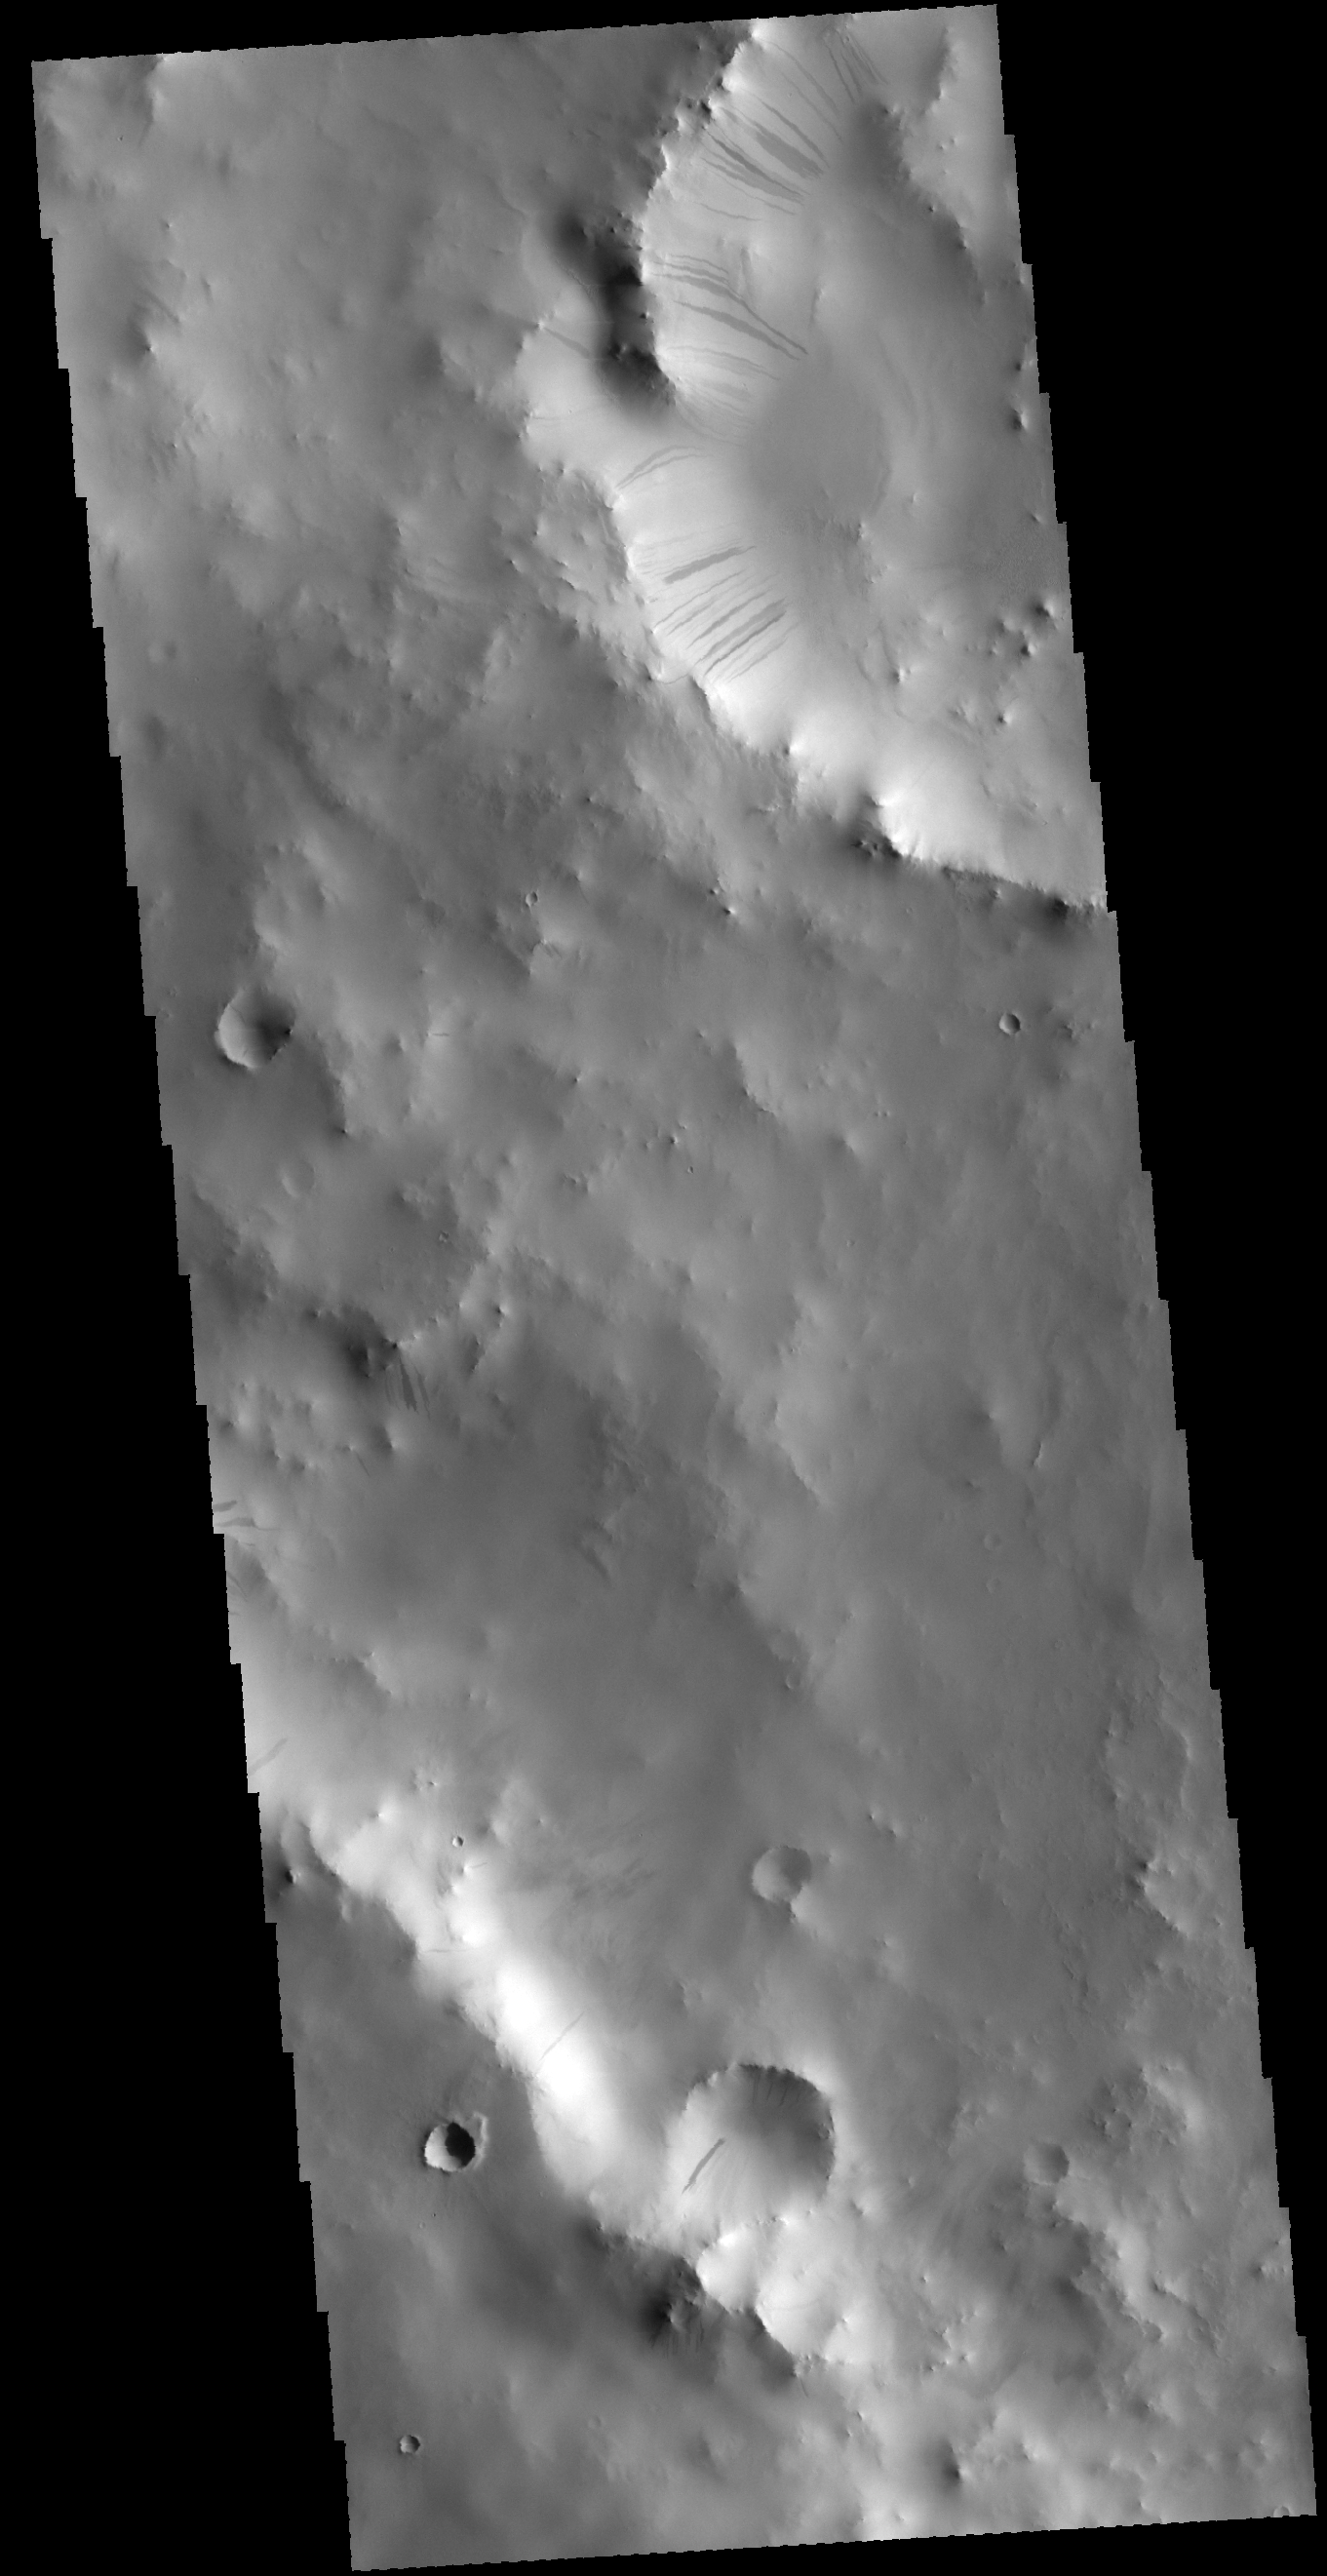

Dark Slope Streaks

This VIS image shows a portion of two unnamed craters in Terra Sabaea. The smaller crater at the top of the image contains many dark slope streaks. These streaks are thought to have formed by the movement of material down hill, disturbing or removing the brighter surface dust to reveal the darker rocky material below.

Credit: NASA/JPL-Caltech/ASU